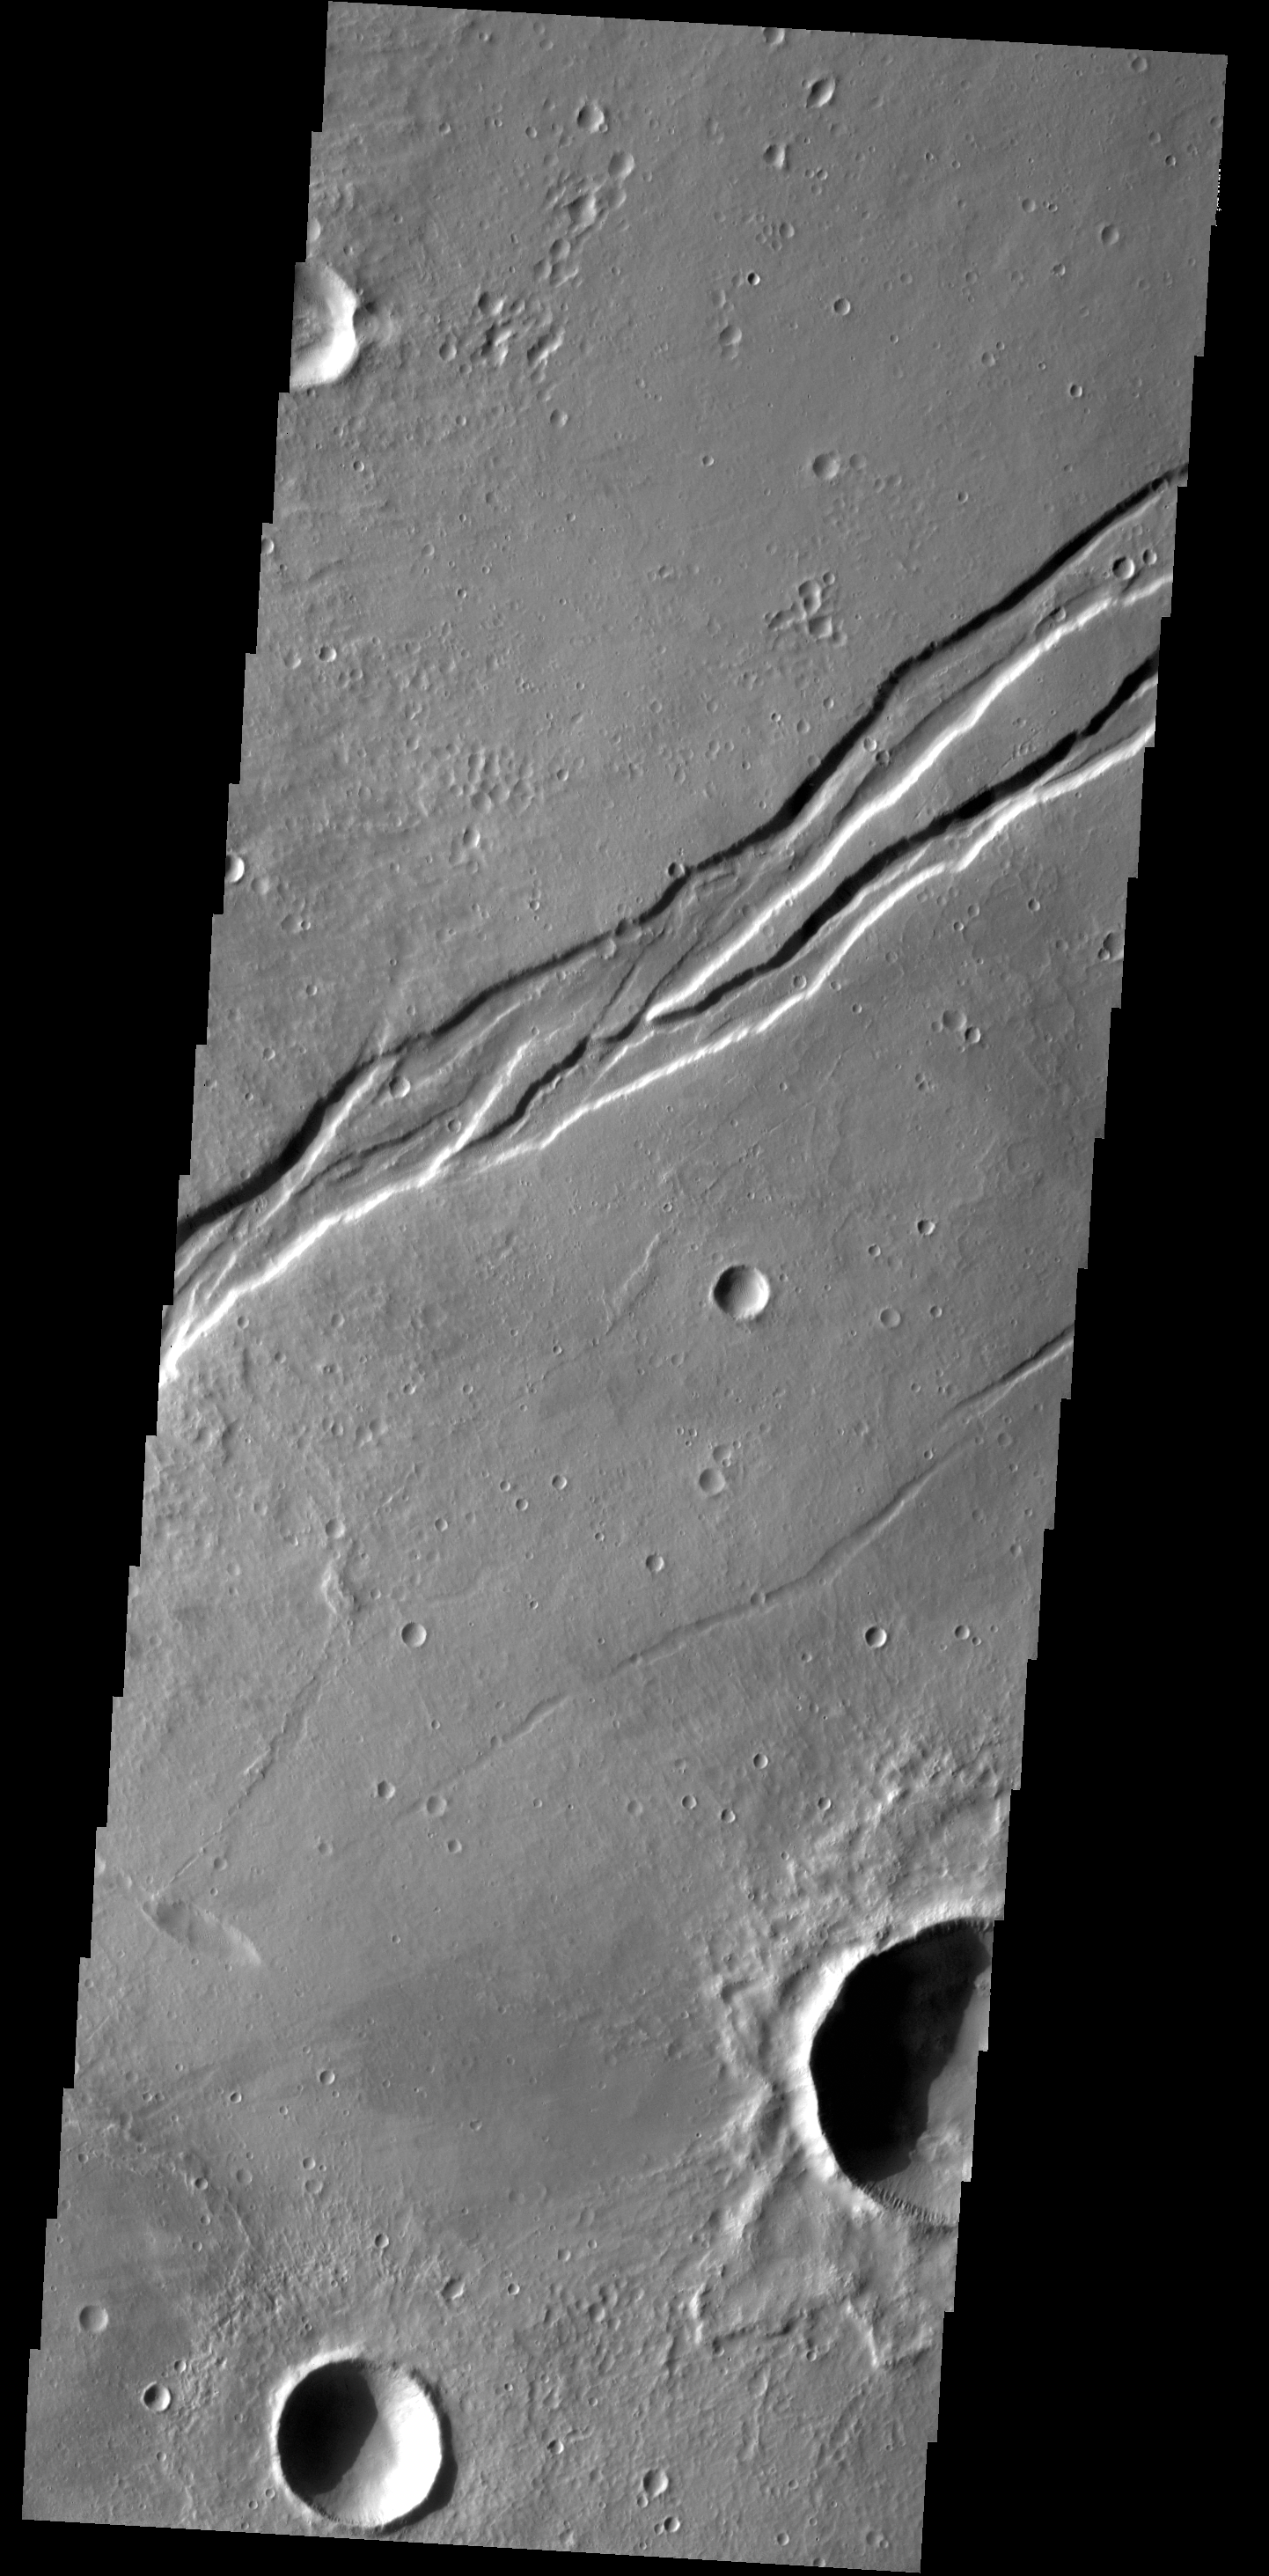

Labeatis Fossae

This complex graben is part of Labeatis Fossae.

Credit: NASA/JPL-Caltech/ASU